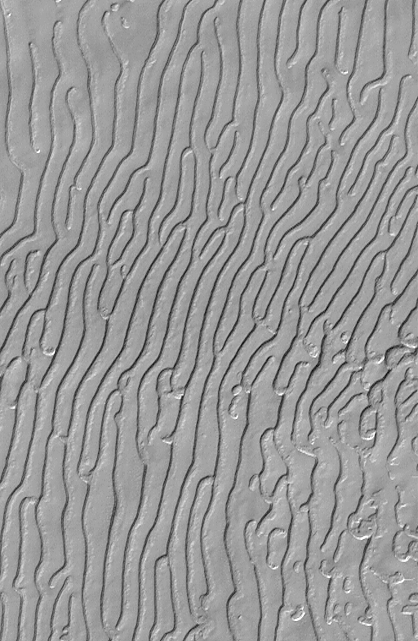

Mars South Polar Cap “Fingerprint” Terrain

This picture is illuminated by sunlight from the upper left.

Some portions of the martian south polar residual cap have long, somewhat curved troughs instead of circular pits. These appear to form in a layer of material that may be different than that in which “swiss cheese” circles and pits form, and none of these features has any analog in the north polar cap or elsewhere on Mars. This picture shows the “fingerprint” terrain as a series of long, narrow depressions considered to have formed by collapse and widening by sublimation of ice. Unlike the north polar cap, the south polar region stays cold enough in summer to retain frozen carbon dioxide. Viking Orbiter observations during the late 1970s showed that very little water vapor comes off the south polar cap during summer, indicating that any frozen water that might be there remains solid throughout the year.

This Mars Global Surveyor (MGS) Mars Orbiter Camera (MOC) image was obtained in early southern spring on August 4, 1999. It shows an area 3 x 5 kilometers (1.9 x 3.1 miles) at a resolution of about 7.3 meters (24 ft) per pixel. Located near 86.0°S, 53.9°W.

Malin Space Science Systems and the California Institute of Technology built the MOC using spare hardware from the Mars Observer mission. MSSS operates the camera from its facilities in San Diego, CA. The Jet Propulsion Laboratory’s Mars Surveyor Operations Project operates the Mars Global Surveyor spacecraft with its industrial partner, Lockheed Martin Astronautics, from facilities in Pasadena, CA and Denver, CO.

Credit: NASA/JPL/MSSS